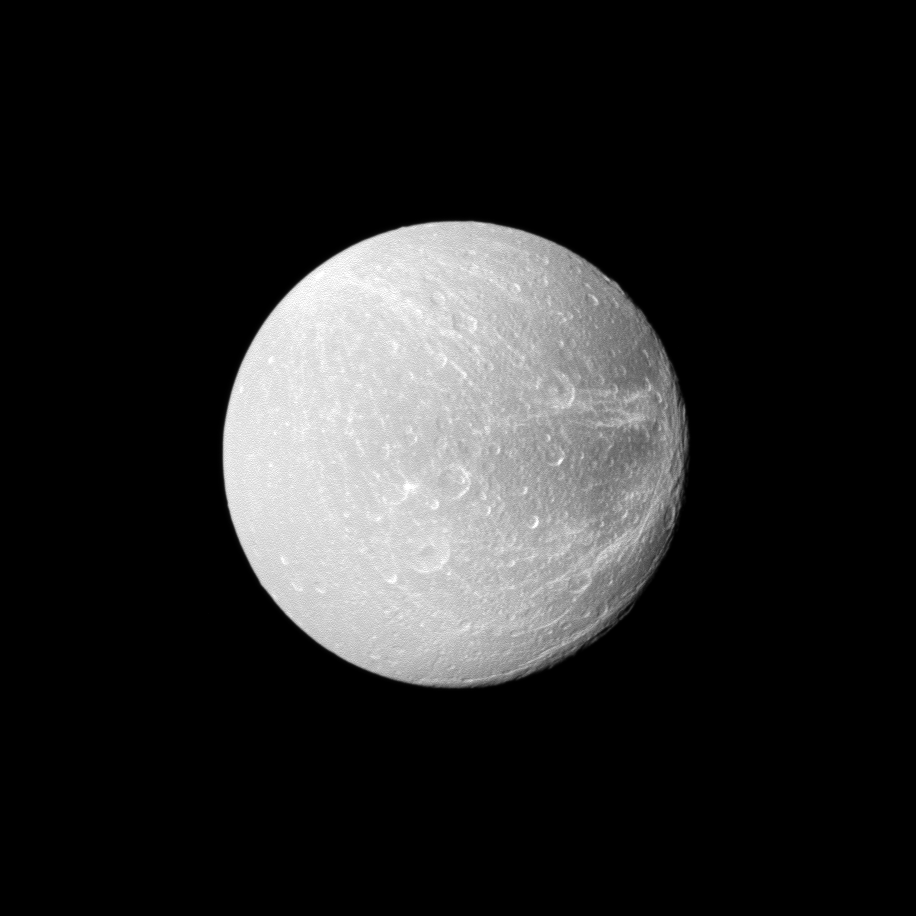

Flying by Dione

Wispy terrain stretches across the trailing hemisphere of Saturn’s moon Dione on the right of this Cassini image taken during the spacecraft’s flyby on April 7, 2010.

See PIA06163 for an older, closer view of Dione’s wispy fractures. This view looks toward the Saturn-facing side of Dione (1,123 kilometers, or 698 miles across). North on Dione is up and rotated 1 degree to the right.

The image was taken in visible light with the Cassini spacecraft wide-angle camera. The view was acquired at a distance of approximately 40,000 kilometers (25,000 miles) from Dione and at a sun-Dione-spacecraft, or phase, angle of 11 degrees. Image scale is 2 kilometers (1 mile) per pixel.

The Cassini-Huygens mission is a cooperative project of NASA, the European Space Agency and the Italian Space Agency. The Jet Propulsion Laboratory, a division of the California Institute of Technology in Pasadena, manages the mission for NASA’s Science Mission Directorate, Washington, D.C. The Cassini orbiter and its two onboard cameras were designed, developed and assembled at JPL. The imaging operations center is based at the Space Science Institute in Boulder, Colo.

Credit: NASA/JPL/Space Science Institute